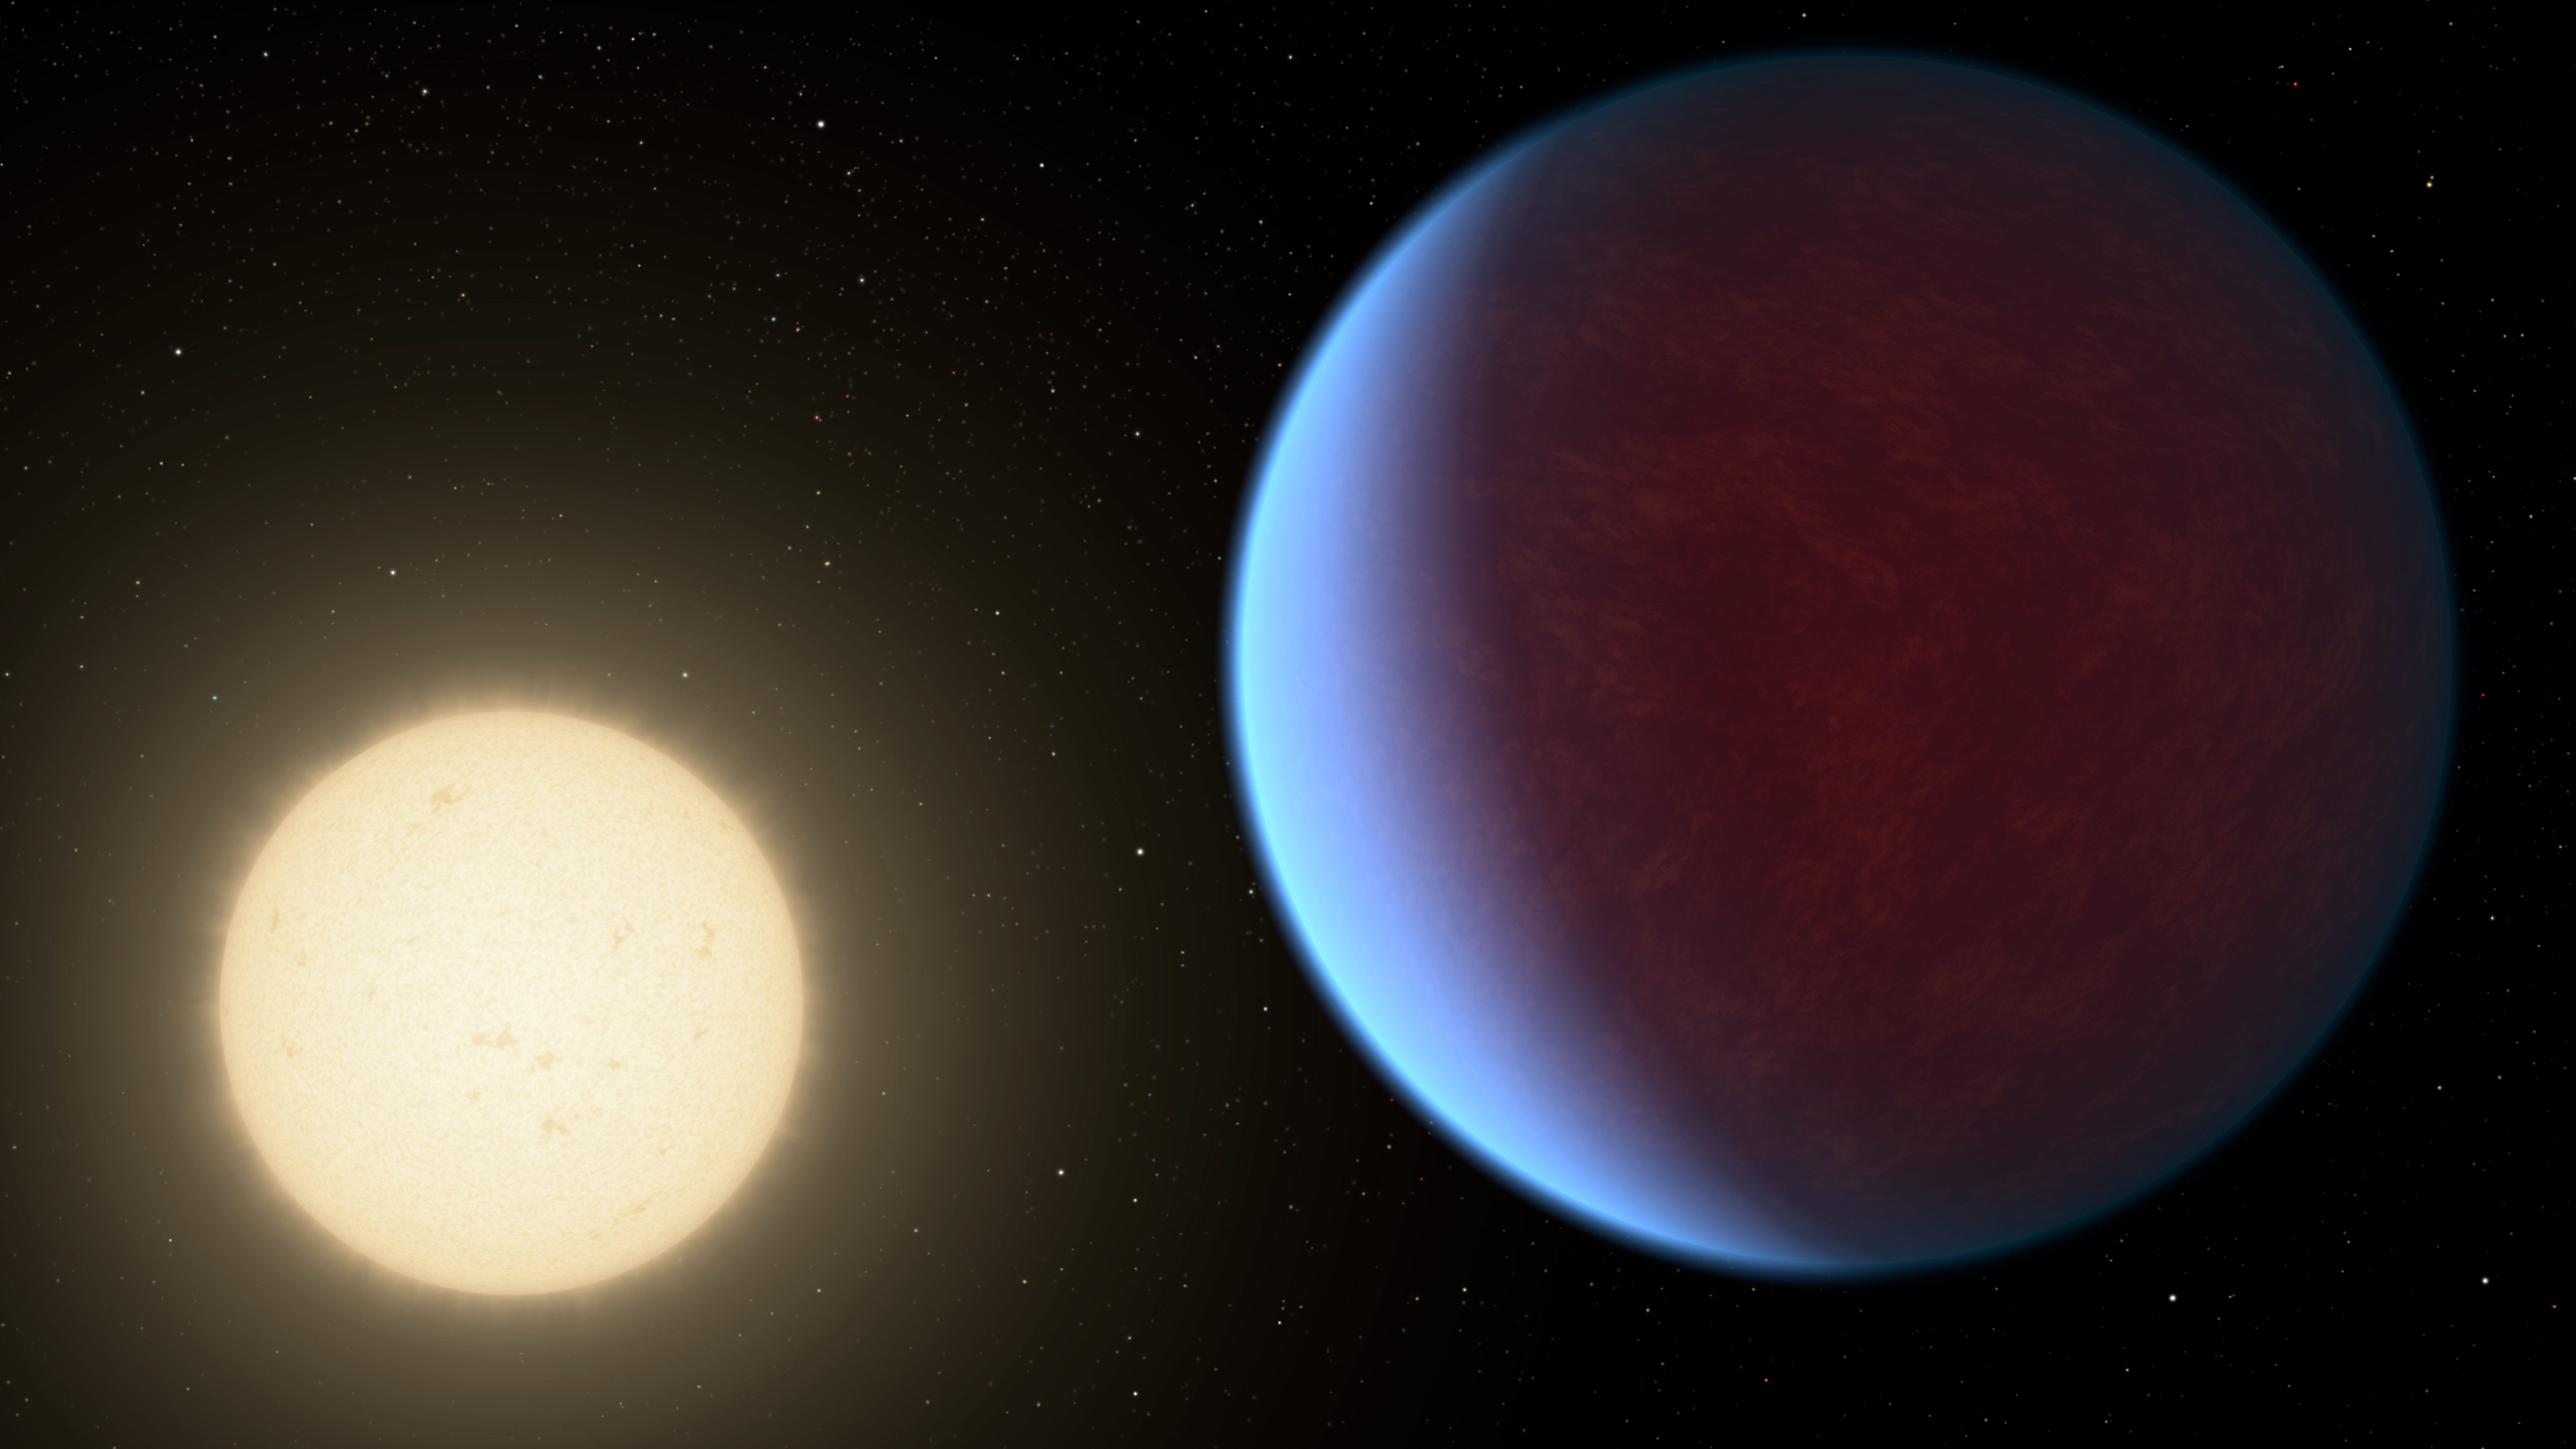

55 Cancri e with Atmosphere

The super-Earth exoplanet 55 Cancri e, depicted with its star in this artist's concept, likely has an atmosphere thicker than Earth's, with ingredients that could be similar to those of Earth's atmosphere, according to a 2017 study using data from NASA's Spitzer Space Telescope. Scientists say the planet may be entirely covered in lava. The planet is so close to its star that one face of the planet consistently faces the star, resulting in a dayside and a nightside.

NASA's Jet Propulsion Laboratory, Pasadena, California, manages the Spitzer Space Telescope mission for NASA's Science Mission Directorate, Washington. Science operations are conducted at the Spitzer Science Center at Caltech in Pasadena, California. Spacecraft operations are based at Lockheed Martin Space Systems Company, Littleton, Colorado. Data are archived at the Infrared Science Archive housed at IPAC at Caltech. Caltech manages JPL for NASA.

Credit: NASA/JPL-Caltech